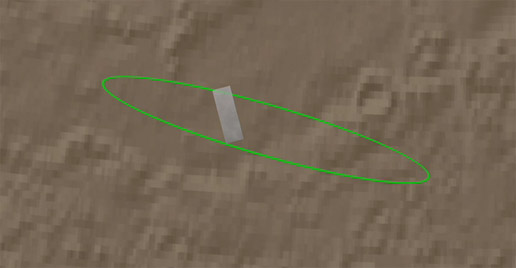

Zooming in on Landing Site

Zooming in on Landing Site

This animation zooms in on the area on Mars where NASA’s Phoenix Mars Lander will touchdown on May 25, 2008. The image was taken by the High Resolution Imaging Science Experiment (HiRISE) camera on NASA’s Mars Reconnaissance Orbiter.

The first shot shows the spacecraft’s landing ellipse in green, the area where Phoenix has a high probability of landing. It then zooms in to show the region’s arctic terrain. This polar landscape is relatively free of rocks, with only about 1 to 2 rocks 1.5 meters (4.9 feet) or larger in an area about as big as two football fields.

NASA’s Jet Propulsion Laboratory, a division of the California Institute of Technology in Pasadena, manages the Mars Reconnaissance Orbiter for NASA’s Science Mission Directorate, Washington. Lockheed Martin Space Systems, Denver, is the prime contractor for the project and built the spacecraft. The High Resolution Imaging Science Experiment is operated by the University of Arizona, Tucson, and the instrument was built by Ball Aerospace & Technologies Corp., Boulder, Colo.

Photojournal Note: As planned, the Phoenix lander, which landed May 25, 2008 23:53 UTC, ended communications in November 2008, about six months after landing, when its solar panels ceased operating in the dark Martian winter.

Credit: NASA/JPL-Caltech/University of Arizona